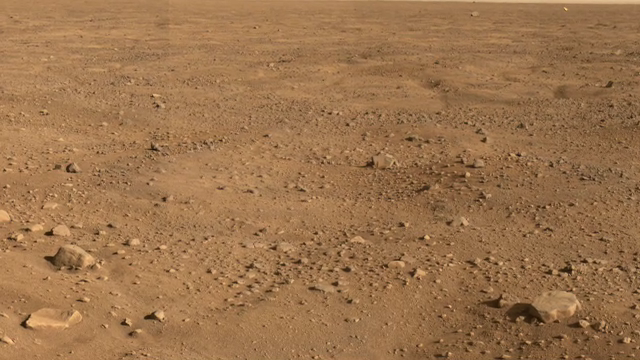

Animation of Panorama of Phoenix Landing Area Looking Southeast

This is an animation of panoramic images taken by NASA’s Phoenix Mars Lander’s Surface Stereo Imager on Sol 15 (June 9, 2008), the 15th Martian day after landing. The panorama looks to the southeast and shows rocks casting shadows, polygons on the surface and as the image looks to the horizon, Phoenix’s backshell gleams in the distance.

The Phoenix Mission is led by the University of Arizona, Tucson, on behalf of NASA. Project management of the mission is by NASA’s Jet Propulsion Laboratory, Pasadena, Calif. Spacecraft development is by Lockheed Martin Space Systems, Denver.

Photojournal Note: As planned, the Phoenix lander, which landed May 25, 2008 23:53 UTC, ended communications in November 2008, about six months after landing, when its solar panels ceased operating in the dark Martian winter.

Credit: NASA/JPL-Caltech/University of Arizona/Texas A&M University